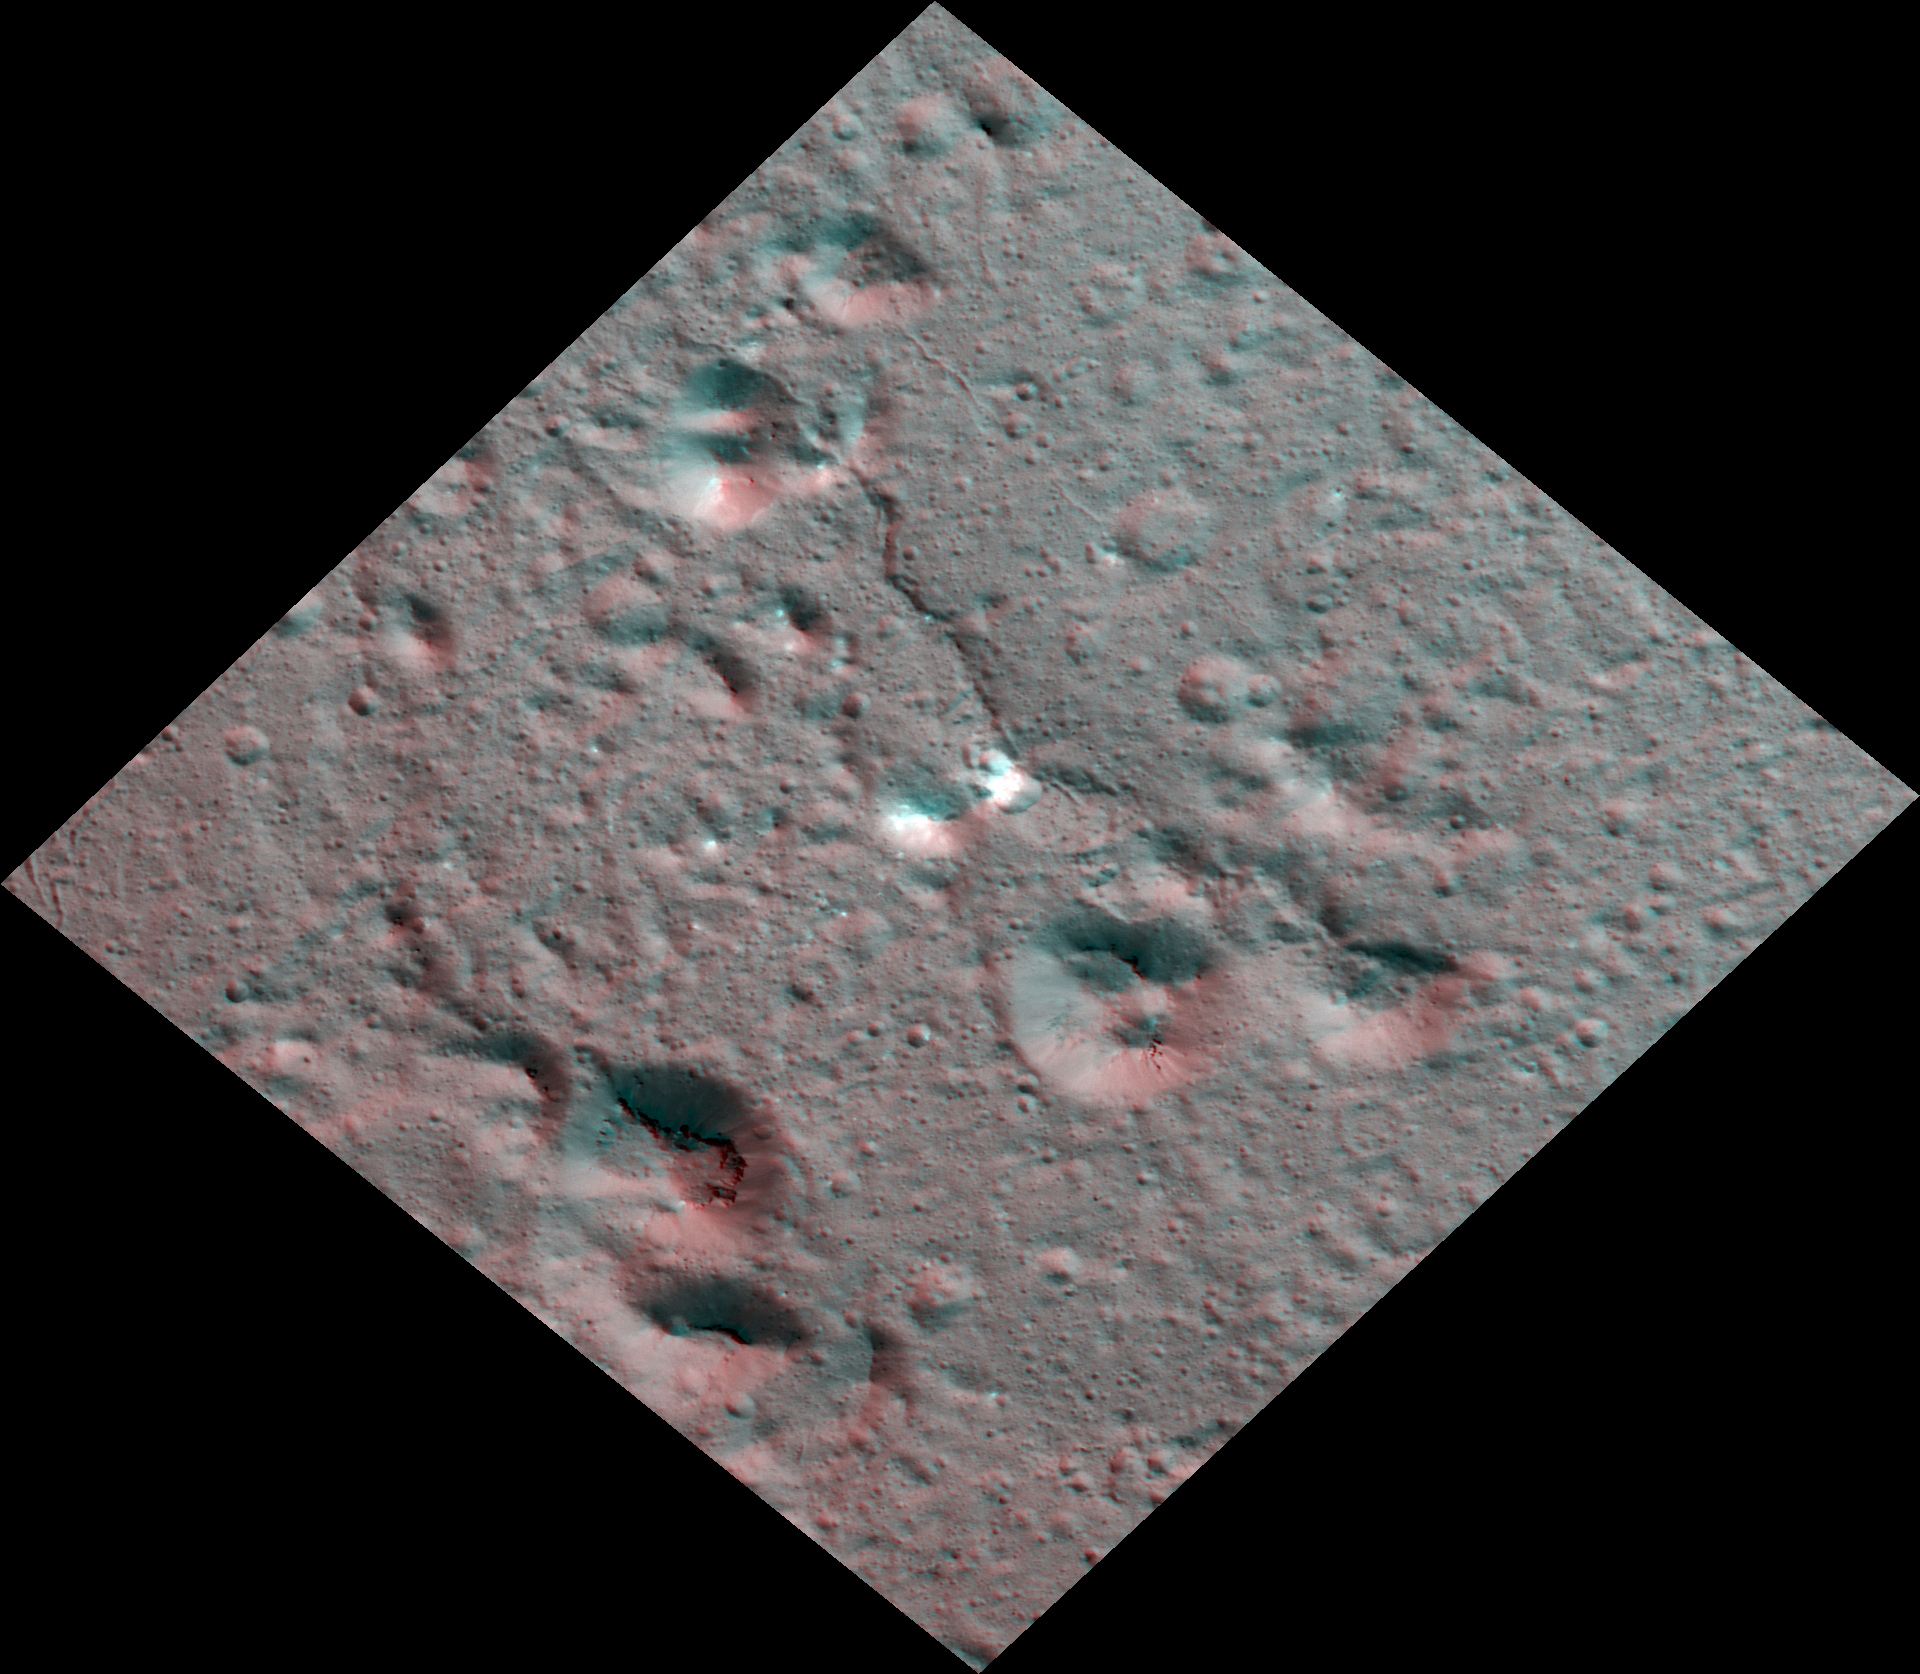

Dawn Stereo Anaglyph of Hydrothermal Deposits at Occator Crater, Ceres

The Dawn spacecraft captured these stereo images of Occator Crater on the dwarf planet Ceres in 2018. This view is part of a mosaic of about 50 framing camera images used to construct this anaglyph view (which requires red-blue stereo glasses for viewing) of part of the eastern floor of the crater. This area is approximately 5 miles (8.5 kilometers) wide and features bright carbonate deposits of the Vinalia Faculae formation on top of the ropey textured lobate floor impact melt deposit. Stereo views of Vinalia Faculae illustrate the complex relationship between the thin carbonates and the underlying impact deposits. The spatial resolution of the stereo images is about 11 feet (3.5 meters) per pixel. Occator crater, named after the Roman god of the agricultural practice of harrowing, is about 57 miles (92 kilometers) in diameter.

The conclusion of Dawn’s mission operations was Oct. 31, 2018, when the spacecraft depleted its hydrazine used for attitude control.

This image was produced by Dr. Paul Schenk at the Lunar and Planetary Institute in Houston.

Dawn’s mission is managed by JPL for NASA’s Science Mission Directorate in Washington. Dawn is a project of the directorate’s Discovery Program, managed by NASA’s Marshall Space Flight Center in Huntsville, Alabama. JPL is responsible for overall Dawn mission science. The German Aerospace Center, Max Planck Institute for Solar System Research, Italian Space Agency and Italian National Astrophysical Institute are international partners on the mission team.

The Lunar and Planetary Institute is operated by USRA under a cooperative agreement with the Science Mission Directorate of the National Aeronautics and Space Administration.

Credit: NASA/JPL-Caltech/UCLA/MPS/DLR/IDA/USRA/LPI